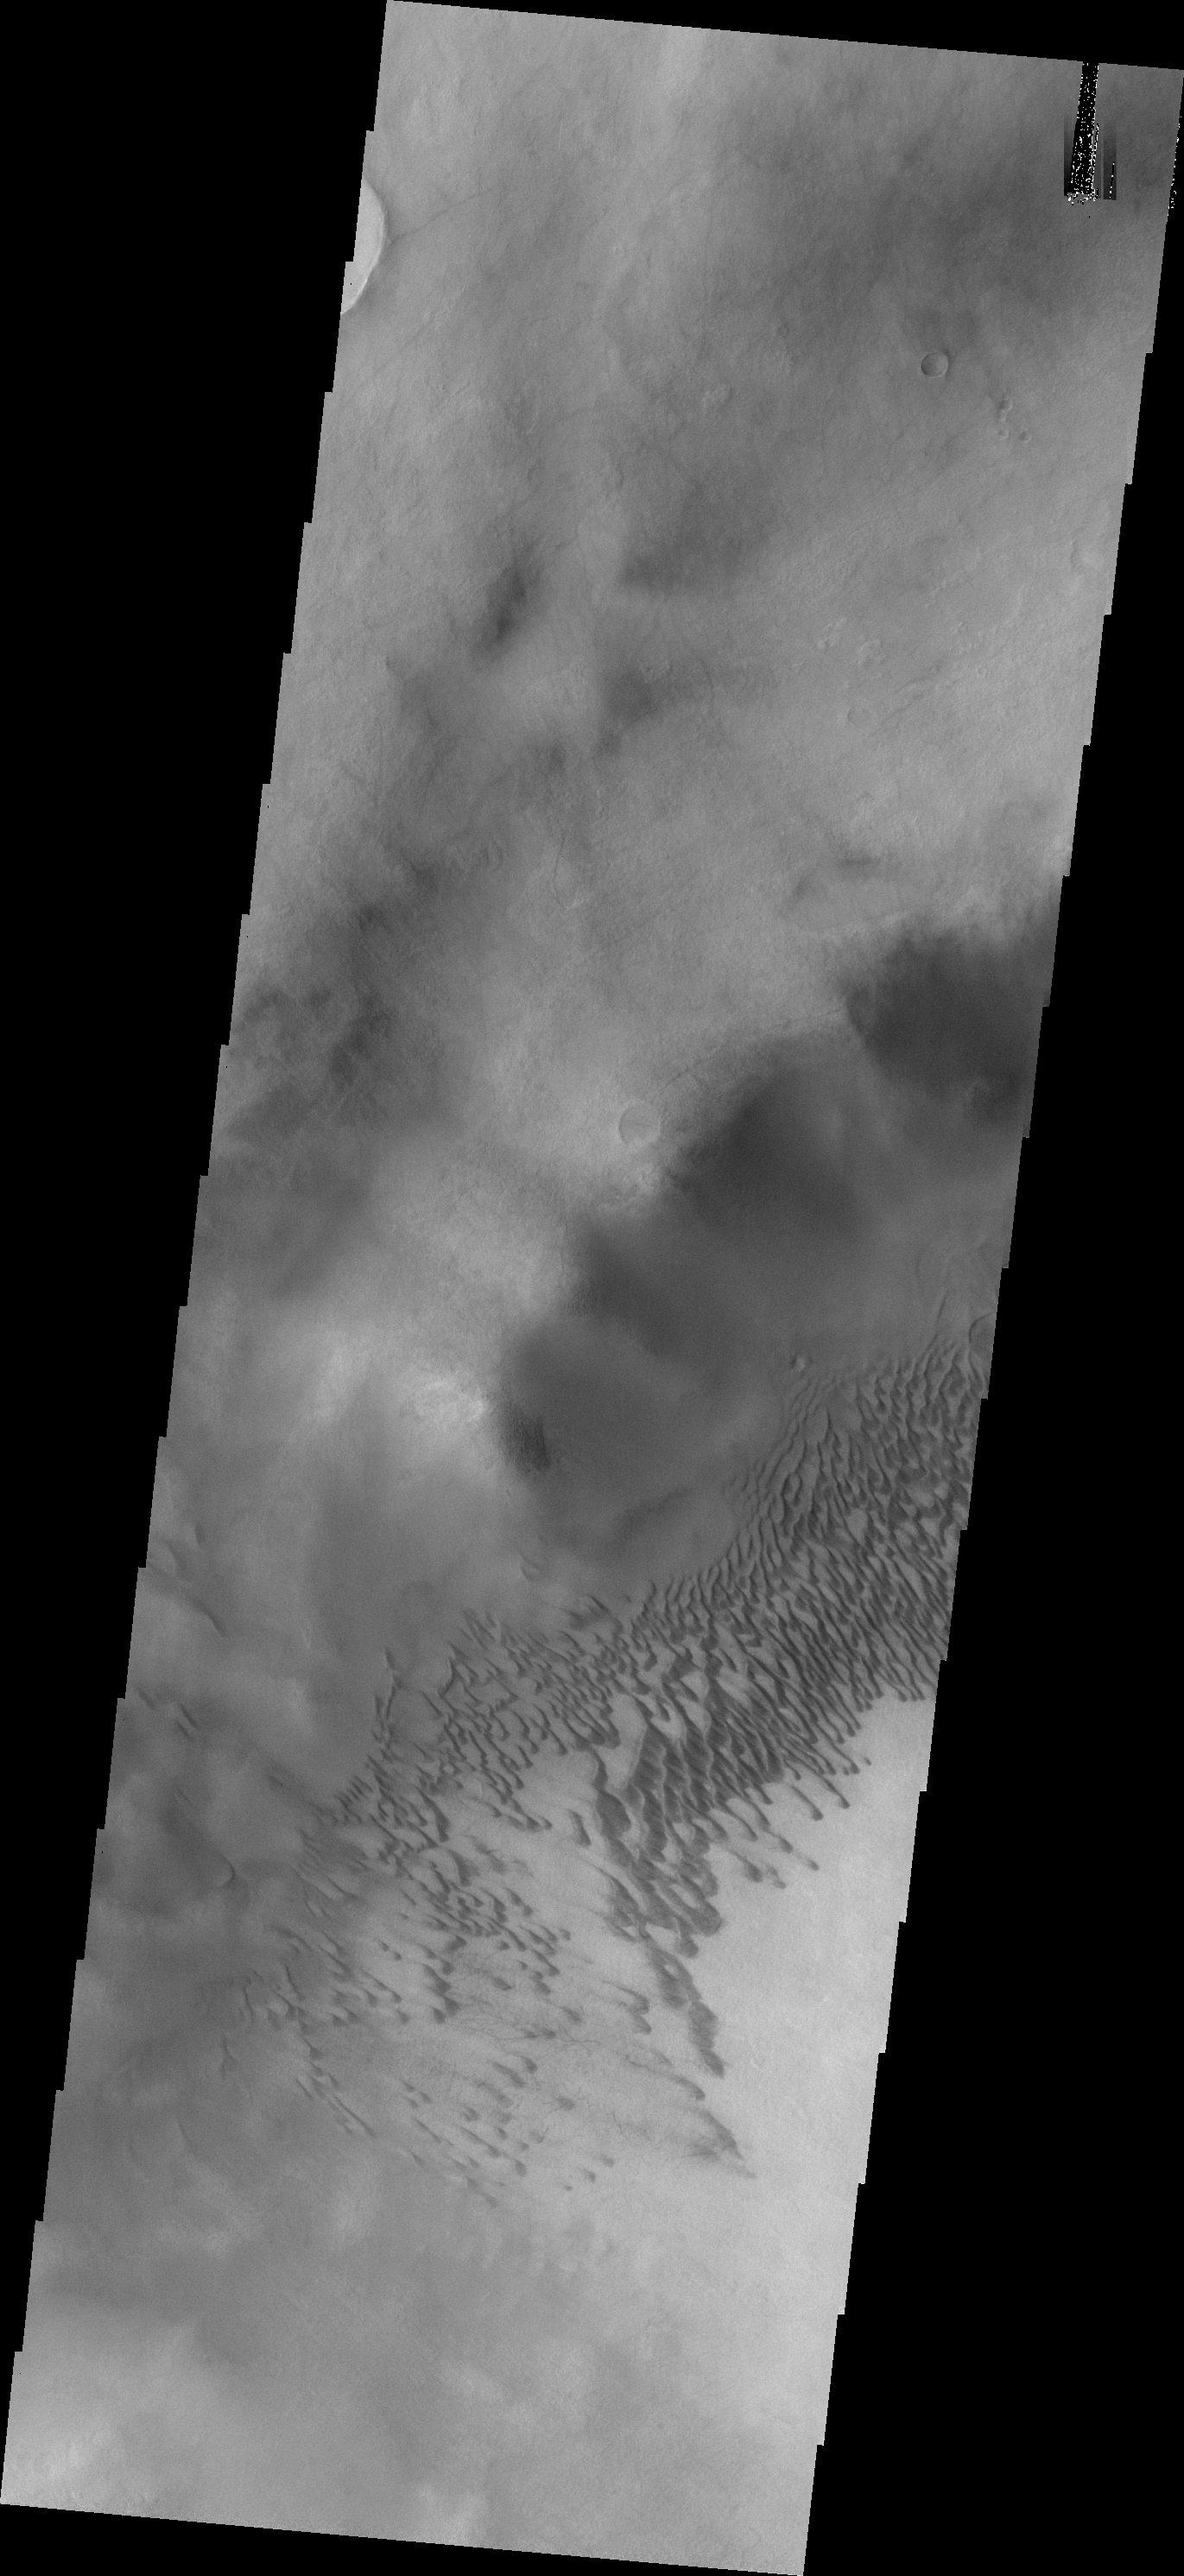

Brashear Crater Dunes

Today’s VIS image shows part of the dune field on the floor of Brashear Crater.

Credit: NASA/JPL-Caltech/ASU